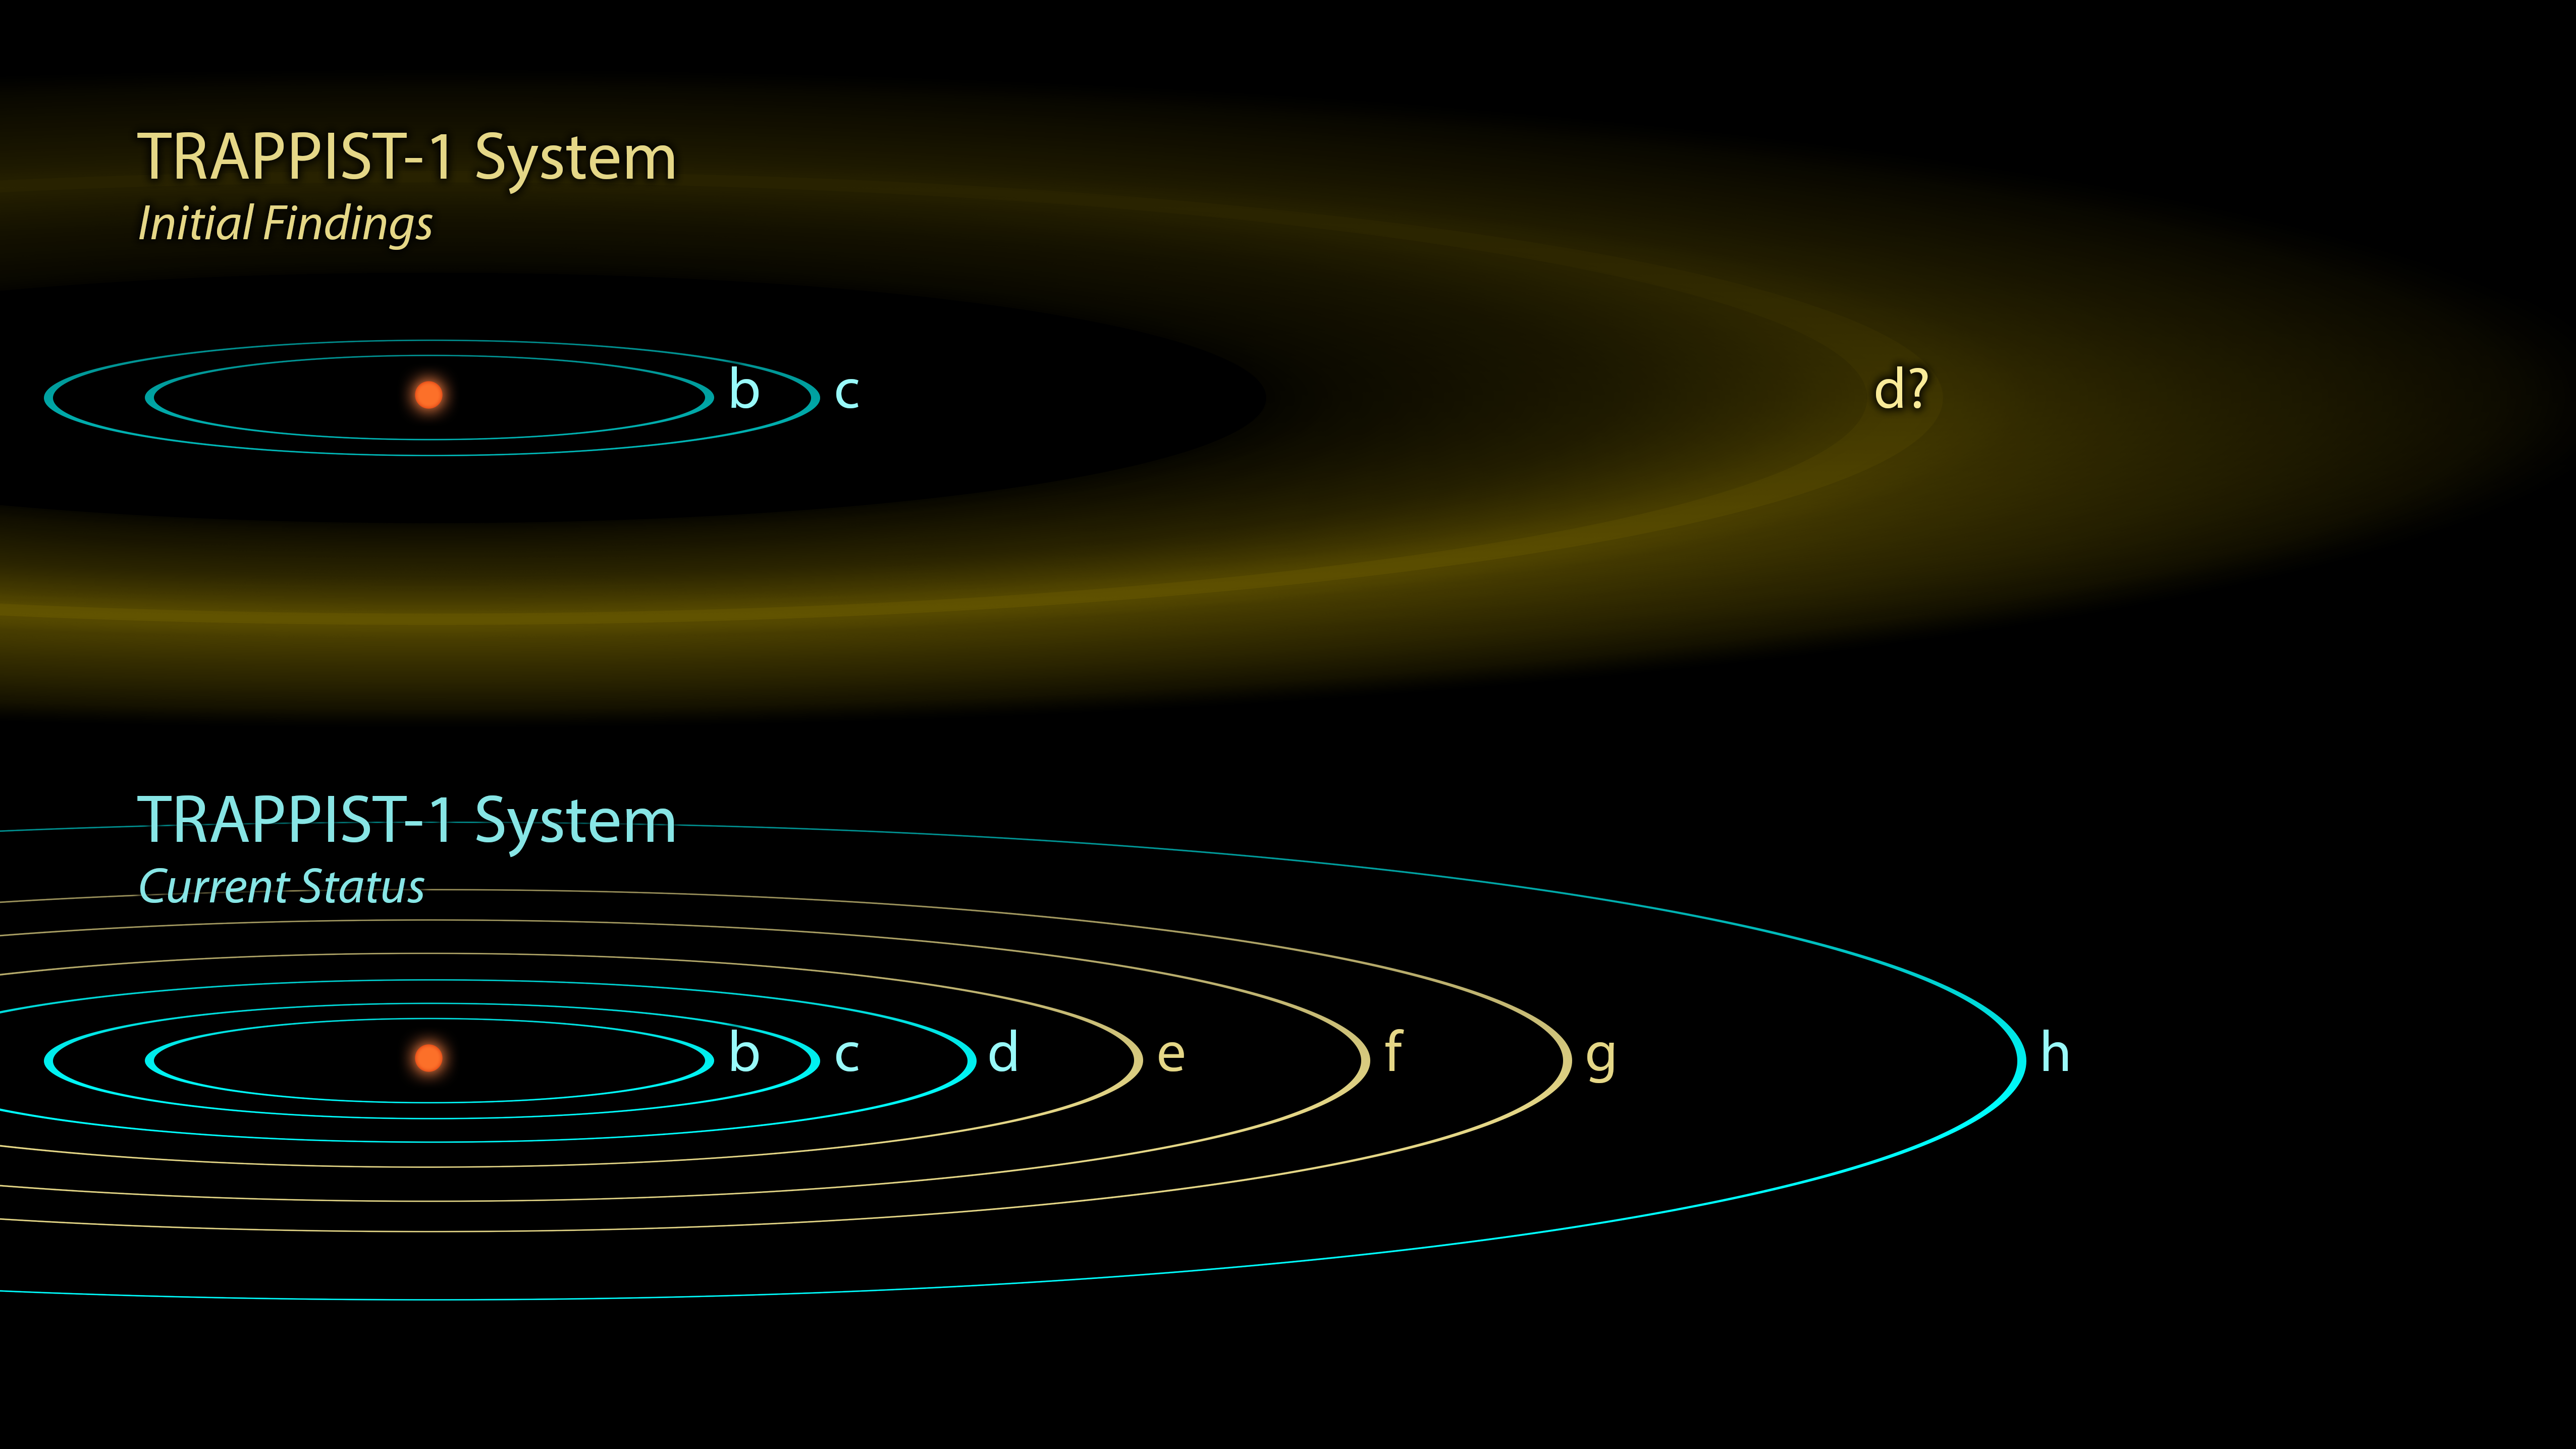

The Discovery of TRAPPIST-1 Planets

The first observations of the TRAPPIST-1 system reported in 2016 revealed three planets orbiting a small, red-dwarf star, though the exact location of the outermost one, was not well-determined (yellow band, top image). Follow-up observations with NASA's Spitzer Space Telescope, as well as ground-based telescopes, dramatically changed our understanding of this system, revealing a total ofseven planets in Earths size range.The original TRAPPIST-1d was found to have actually been the mixed-up signals of three other planets e, f, and g (yellow orbits, bottom image), and an entirely new d and h were also added to the system.

NASA's Jet Propulsion Laboratory, Pasadena, California, manages the Spitzer Space Telescope mission for NASA's Science Mission Directorate, Washington. Science operations are conducted at the Spitzer Science Center at Caltech in Pasadena. Spacecraft operations are based at Lockheed Martin Space Systems Company, Littleton, Colorado. Data are archived at the Infrared Science Archive housed at Caltech/IPAC. Caltech manages JPL for NASA.

Credit: NASA/JPL/Caltech/R. Hurt (IPAC)